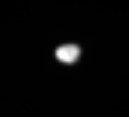

Trojan Telesto

This is Cassini’s best look yet at the Trojan moon Telesto (24 kilometers, or 15 miles across), which orbits Saturn about 60 degrees ahead of the much larger Tethys (1,071 kilometers, or 665 miles across). Calypso (22 kilometers, or 14 miles across, and not seen here) is the other Tethys Trojan, and trails the larger moon by 60 degrees. Trojan moons are found near gravitationally stable points ahead or behind a larger moon.

Cassini is able to partly resolve Telesto’s shape in this view, but surface features are too small to be visible from this distance.

The image was taken in visible light with the Cassini spacecraft narrow-angle camera on May 20, 2005, at a distance of approximately 533,000 kilometers (331,000 miles) from Telesto. The image scale is 3 kilometers (2 miles) per pixel. This view of Telesto has been magnified by a factor of three and sharpened to aid visibility.

The Cassini-Huygens mission is a cooperative project of NASA, the European Space Agency and the Italian Space Agency. The Jet Propulsion Laboratory, a division of the California Institute of Technology in Pasadena, manages the mission for NASA’s Science Mission Directorate, Washington, D.C. The Cassini orbiter and its two onboard cameras were designed, developed and assembled at JPL. The imaging team is based at the Space Science Institute, Boulder, Colo.

Credit: NASA/JPL/Space Science Institute